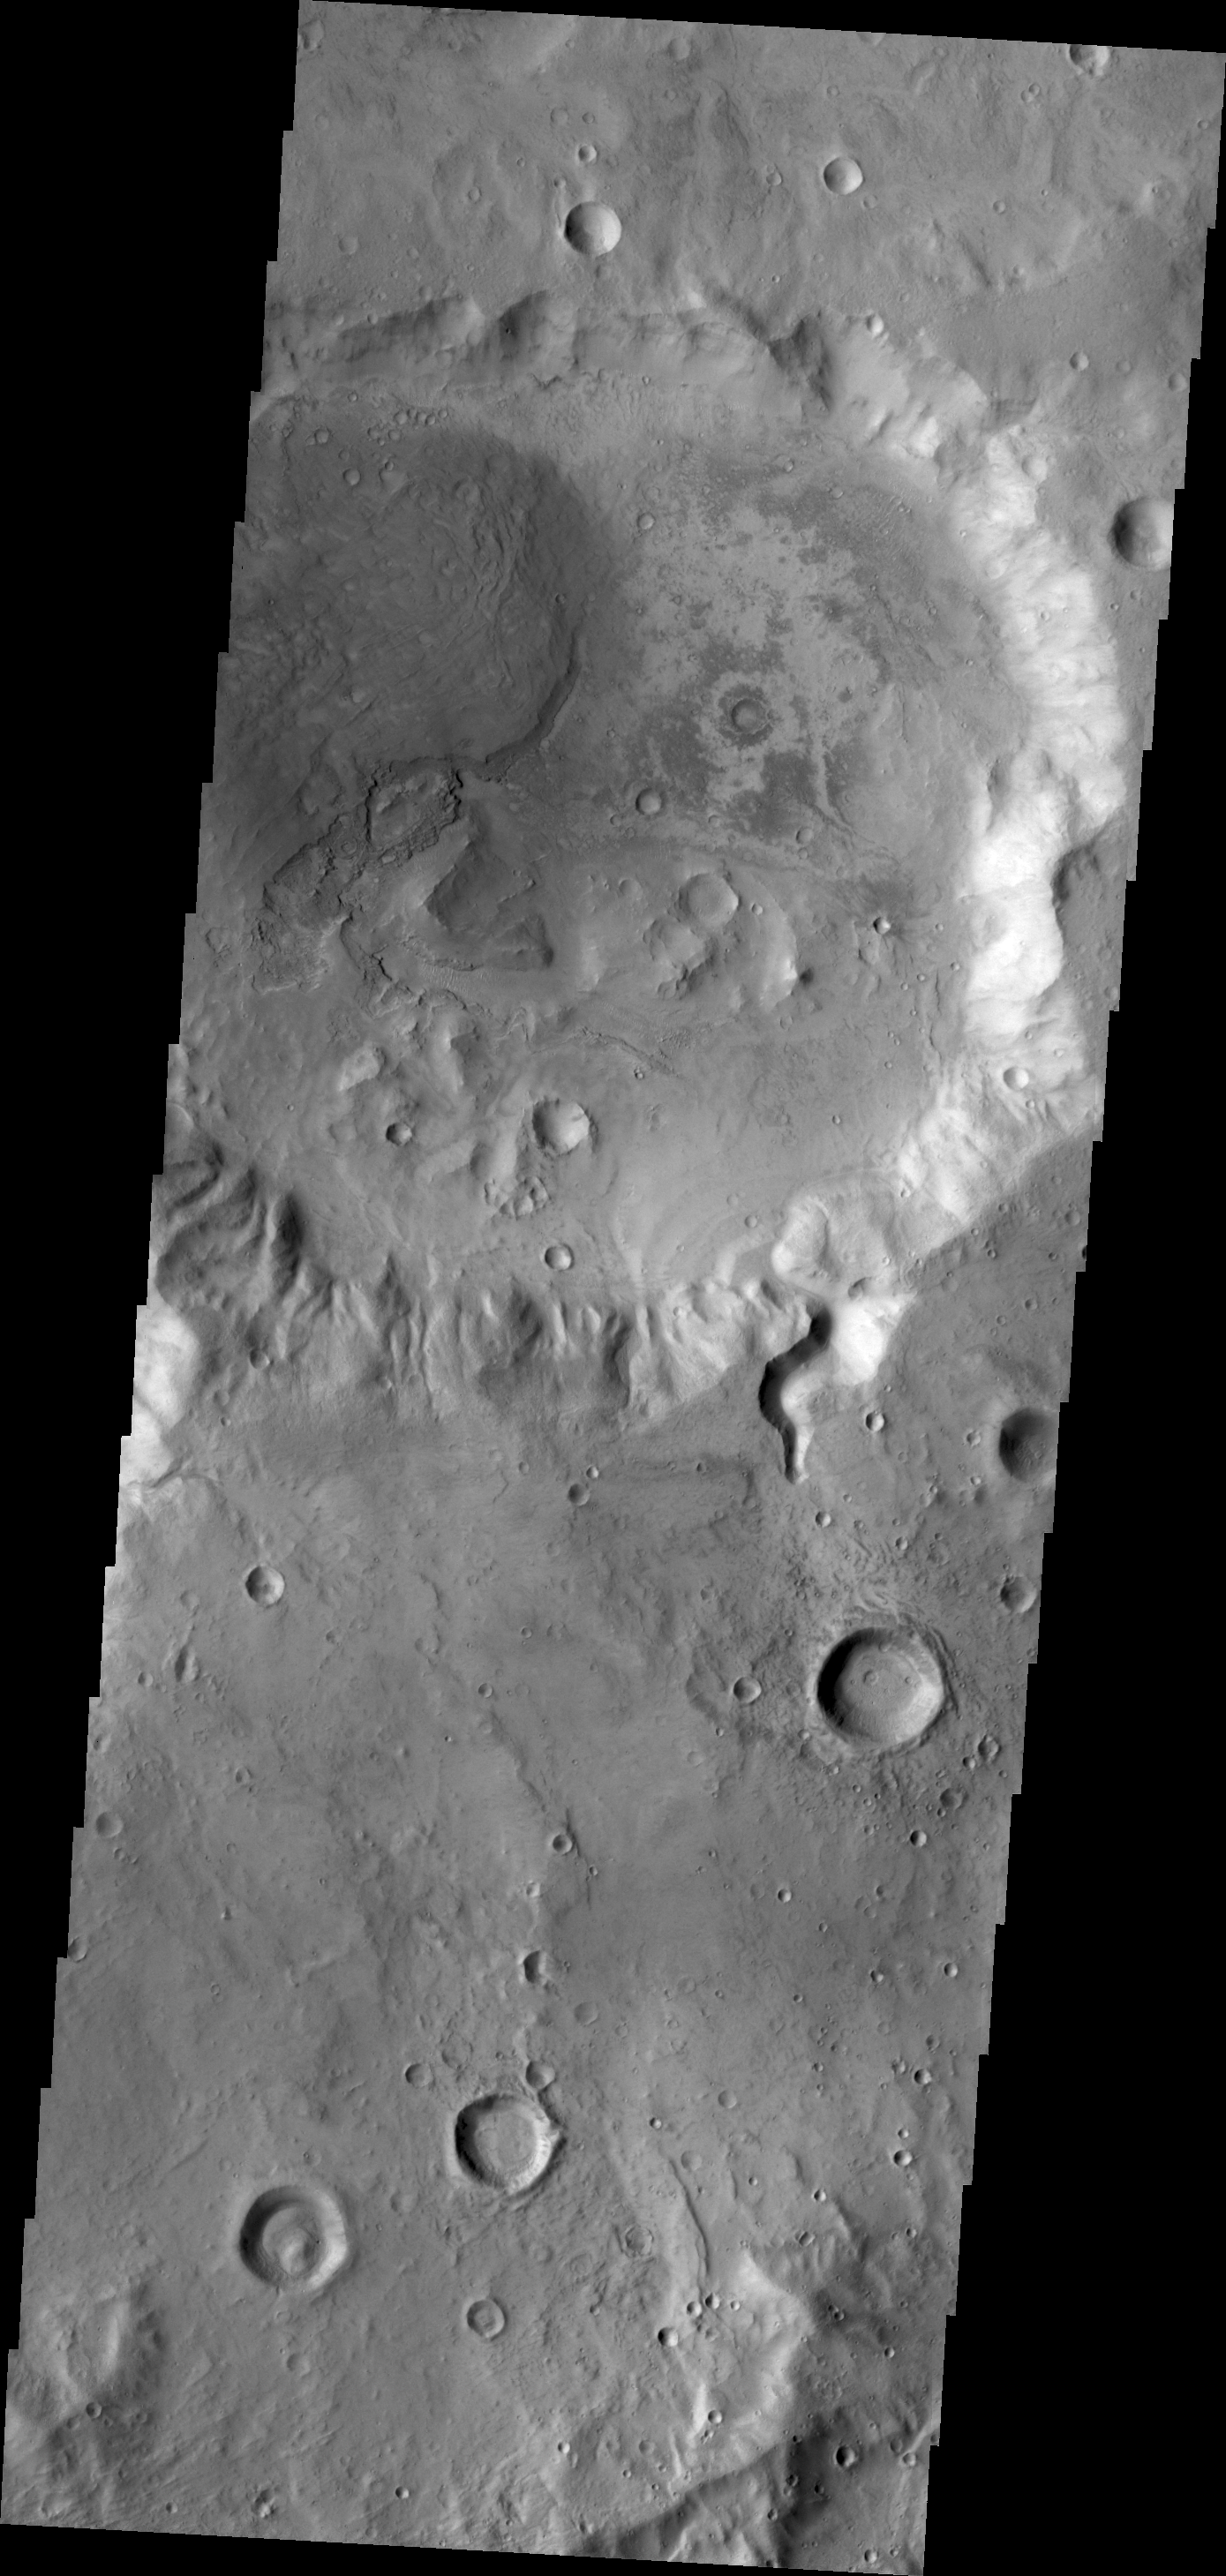

Crater in Arabia

A small channel enters this unnamed crater in Arabia Terra. There appears to be a small fan or delta formed where the channel meets the crater floor.

Credit: NASA/JPL/ASU